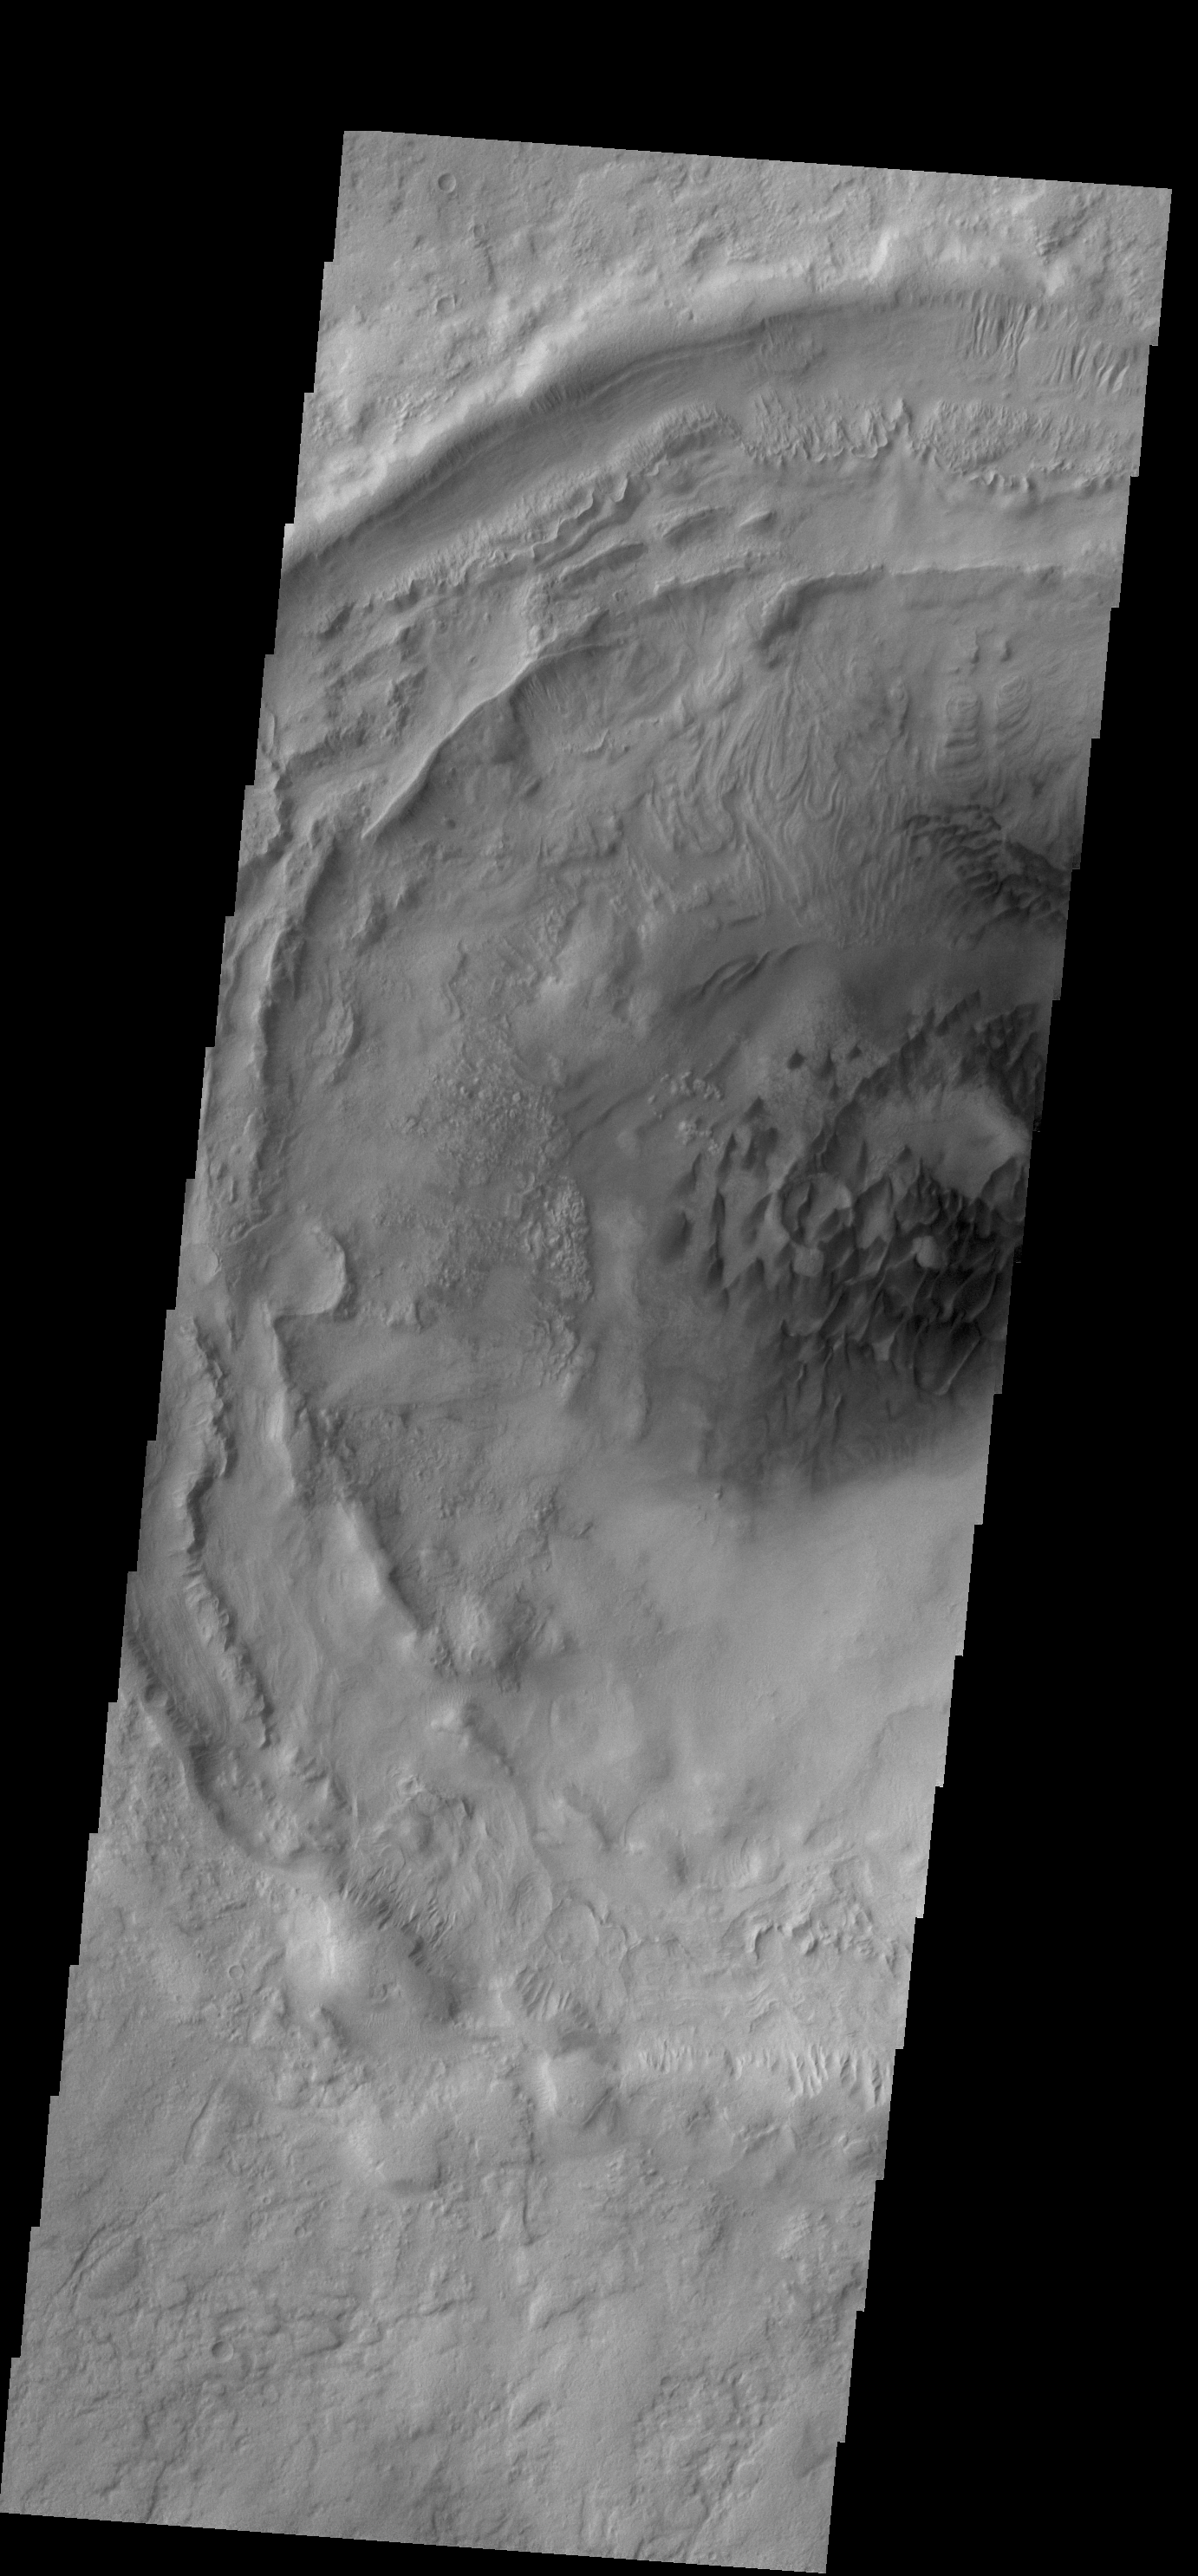

Bogia Crater Dunes

This VIS image shows the dunes on the floor of Bogia Crater, a crater in Hellas Planitia.

Credit: NASA/JPL-Caltech/ASU